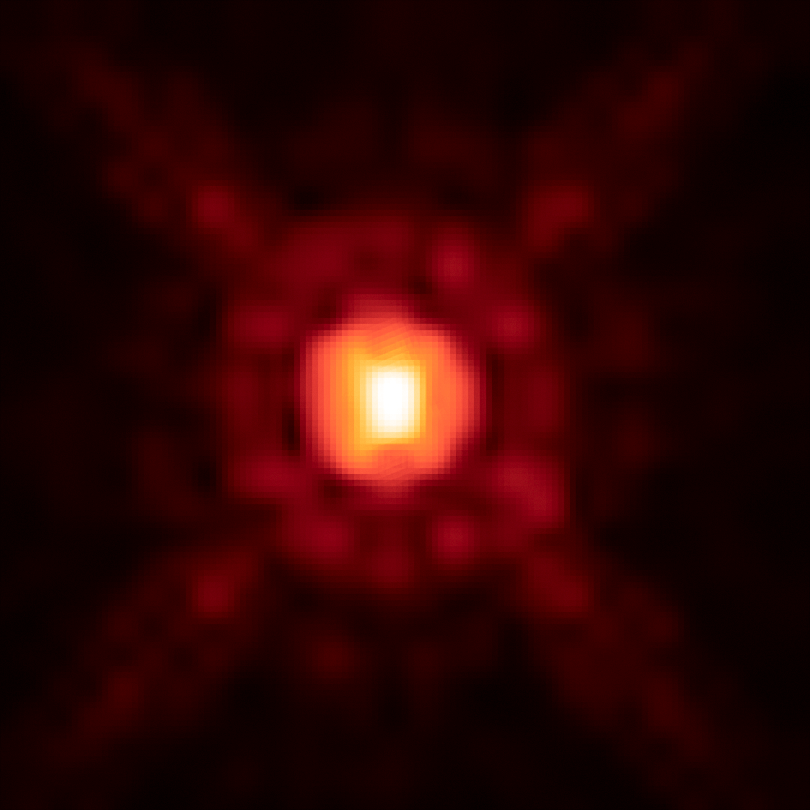

Brown Dwarf 2M1207A

Object Name: 2M1207, 2MASS J12073346-3932539, 2M1207A
Object Description: Super-Jupiter around a Brown Dwarf
Instrument: HST/WFC3/IR
Filters: F125W (J) and F160W (H)

This image was originally black and white and recorded only overall brightness from the F160W (H) filter. These brightness values were translated into a range of reddish hues. Such color "maps" can be useful in helping to distinguish subtly varying brightness in an image.

Credit: NASA, ESA, and Y. Zhou (University of Arizona)